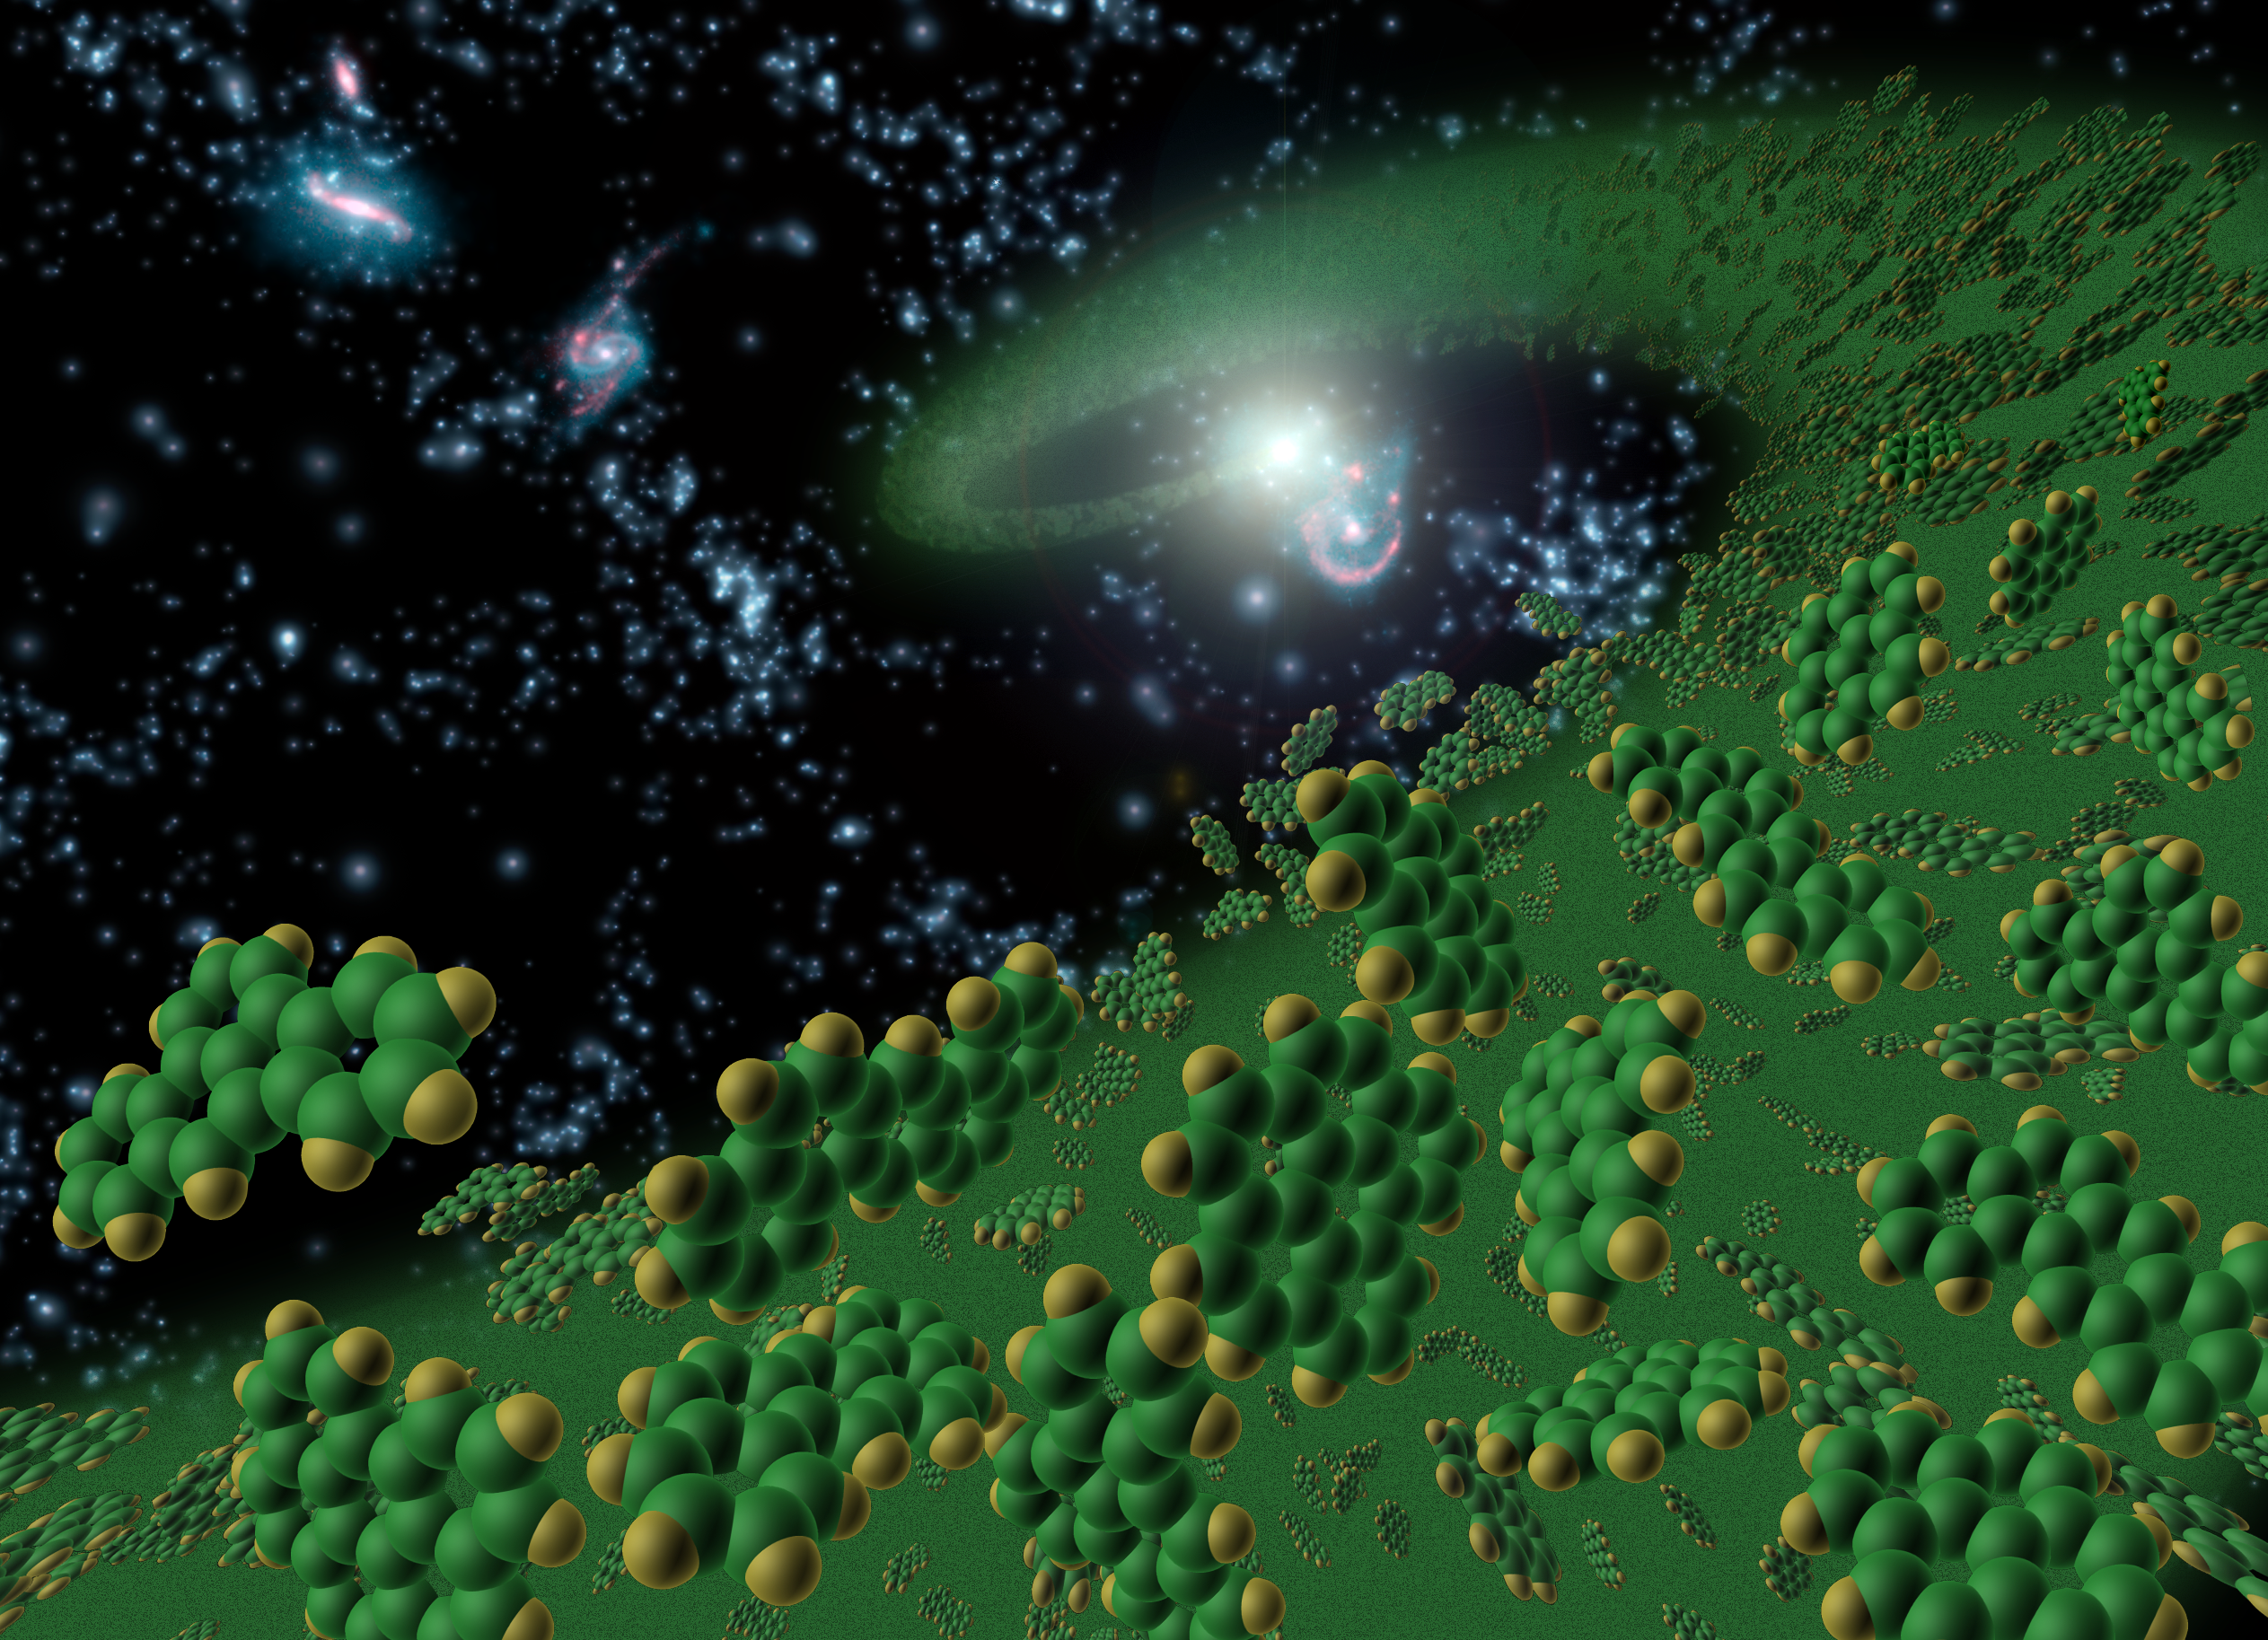

Ingredients for Life (Artist’s Concept)

Figure 1: Artist’s Conception Symbolically Represents Complex Organic Molecules

This artist’s conception symbolically represents complex organic molecules, known as polycyclic aromatic hydrocarbons, seen in the early universe. These large molecules, comprised of carbon and hydrogen, are considered among the building blocks of life.

NASA’s Spitzer Space Telescope is the first telescope to see polycyclic aromatic hydrocarbons so early — 10 billion years further back in time than seen previously. Spitzer detected these molecules in galaxies when our universe was one-fourth of its current age of about 14 billion years.

These complex molecules are very common on Earth. They form any time carbon-based materials are not burned completely. They can be found in sooty exhaust from cars and airplanes, and in charcoal broiled hamburgers and burnt toast.

Polycyclic aromatic hydrocarbons are pervasive in galaxies like our own Milky Way, and play a significant role in star and planet formation.

Credit: NASA/JPL-Caltech